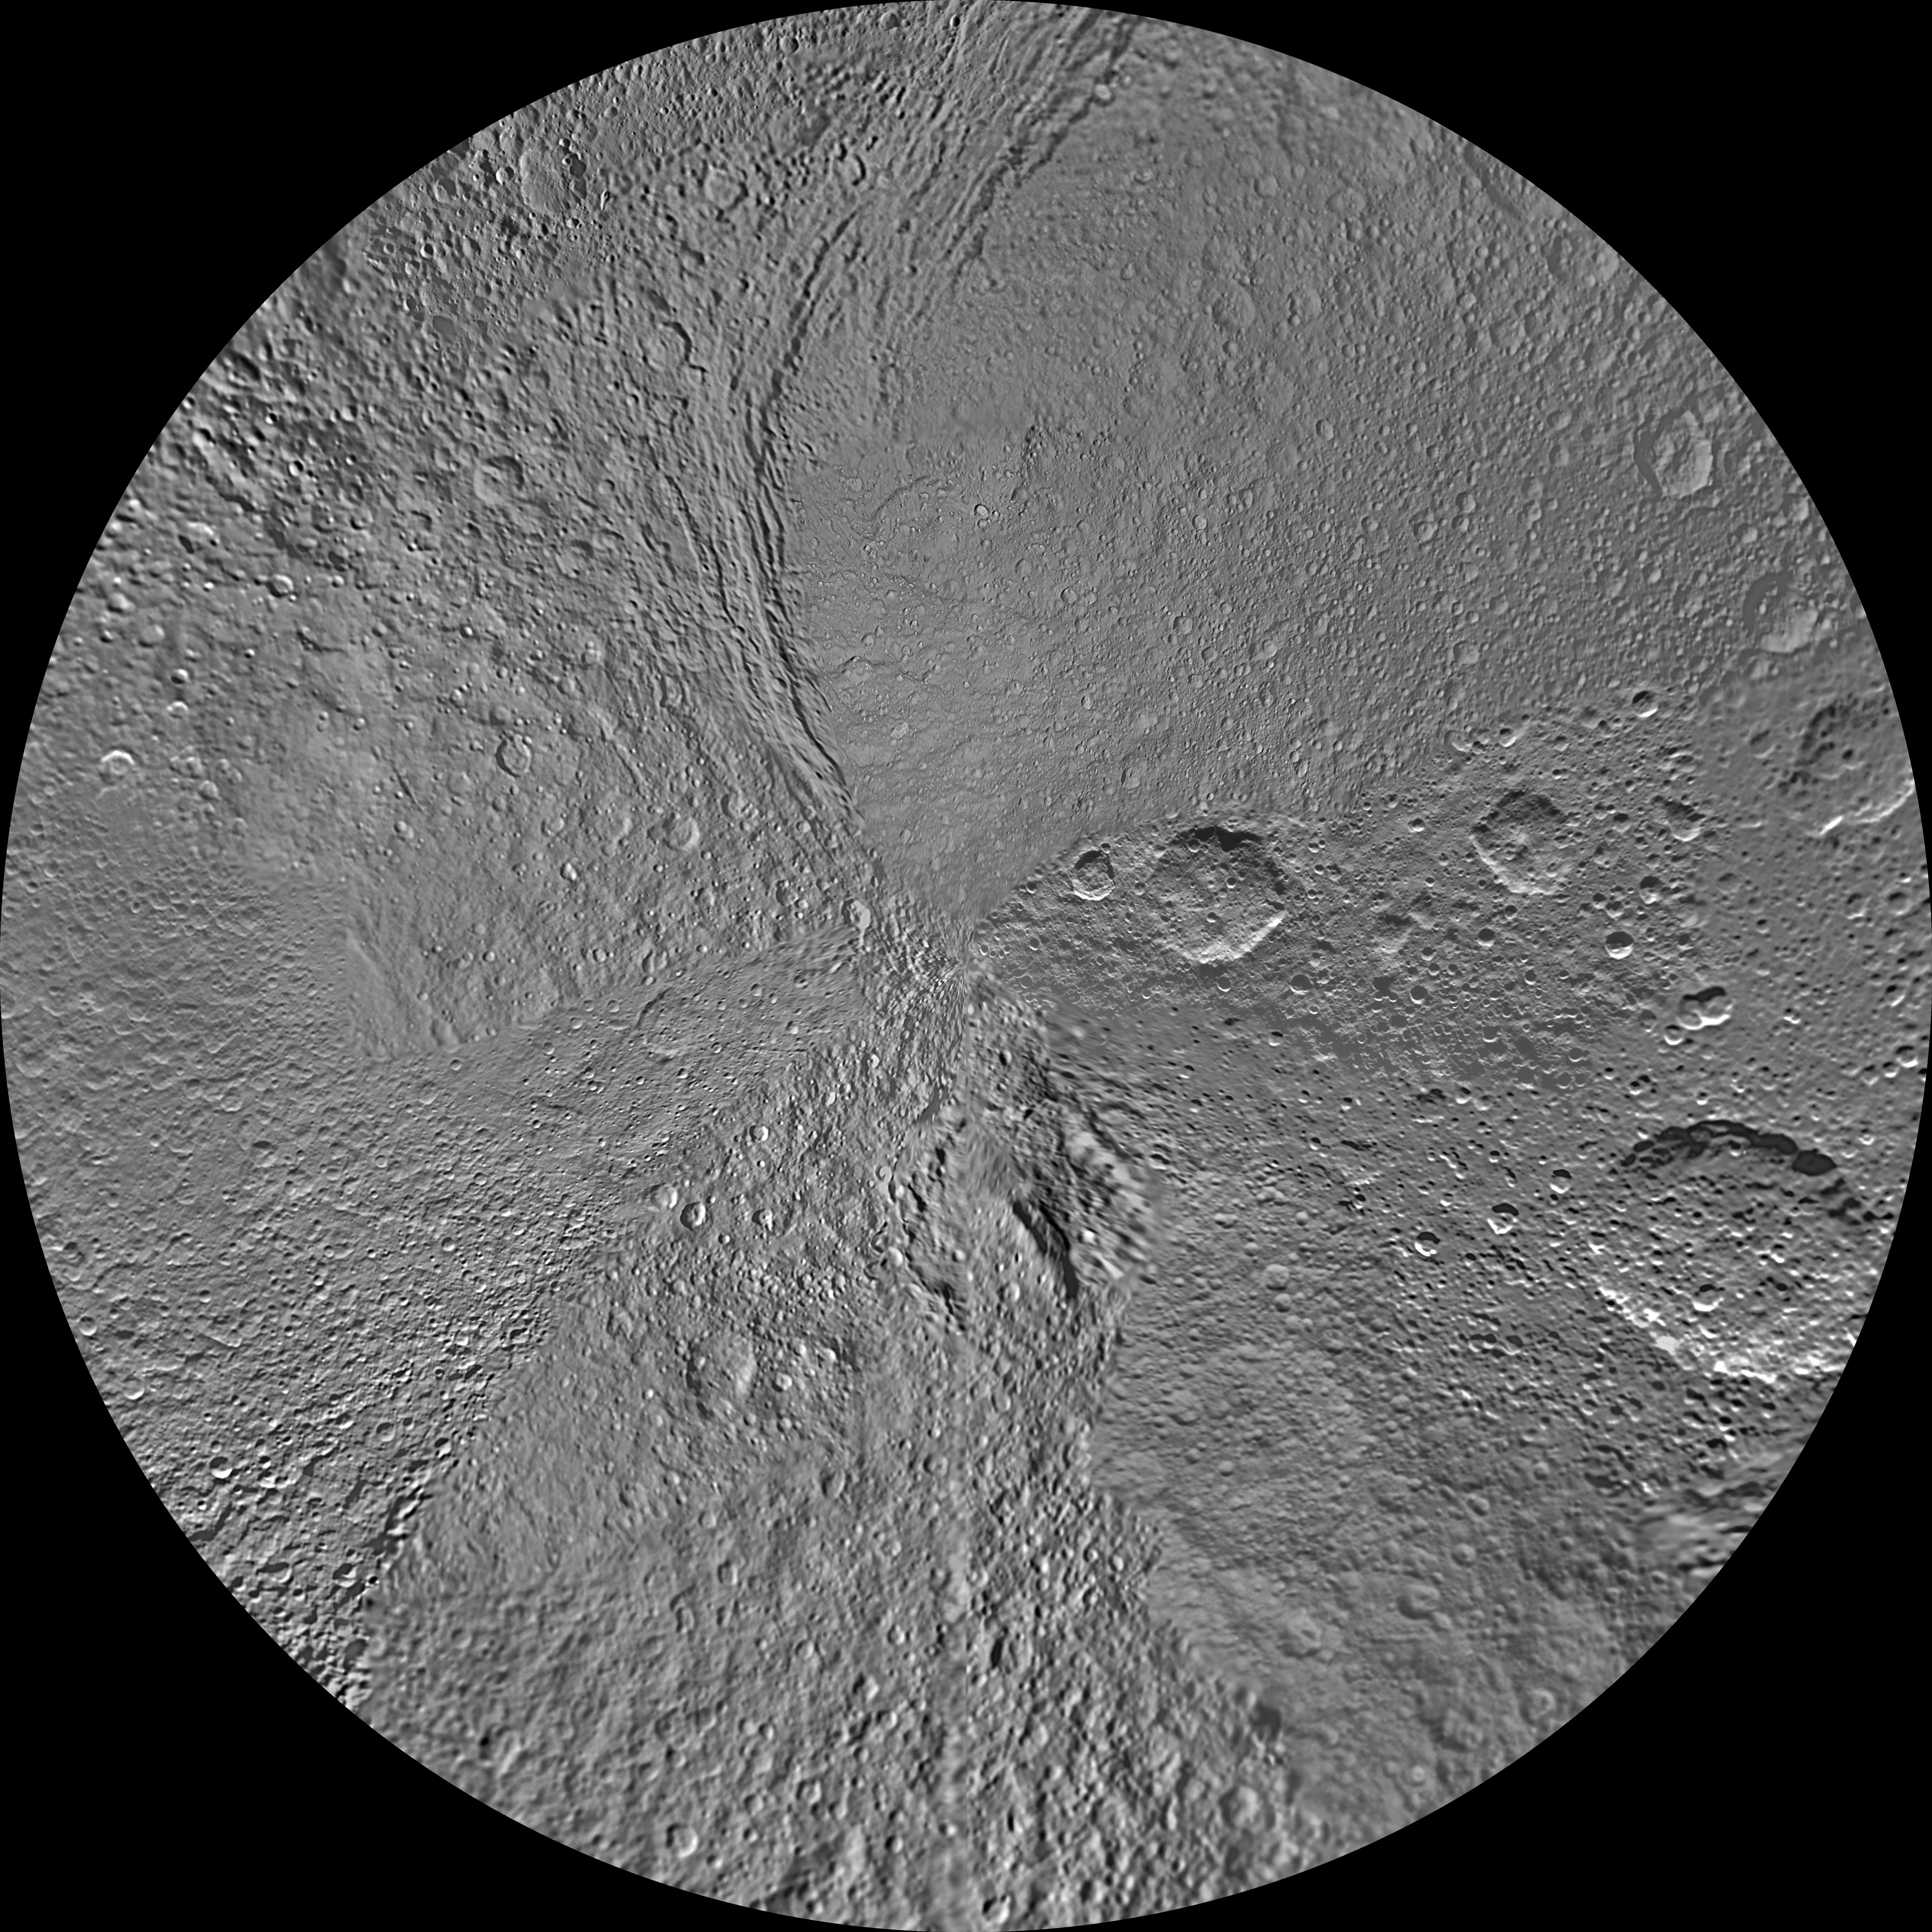

Tethys Polar Maps – February 2010

The northern and southern hemispheres of Tethys are seen in these polar stereographic maps, mosaicked from the best-available Cassini images.

Each map is centered on one of the poles, and surface coverage extends to the equator. Grid lines show latitude and longitude in 30-degree increments. The scale in the full-size versions of these maps is 293 meters (960 feet) per pixel. The mean radius of Tethys used for projection of these maps is 536.3 kilometers (333.2 miles).

The huge Odysseus Crater (450 kilometers or 280 miles across) can be seen in the upper left of the north pole map, in the northern latitudes between the leading hemisphere and side of Tethys facing away from Saturn. The large Penelope Crater is shown in the lower right of south pole map, in the southern latitudes of the trailing hemisphere of Tethys. See PIA08149 to learn more.

The Cassini-Huygens mission is a cooperative project of NASA, the European Space Agency and the Italian Space Agency. The Jet Propulsion Laboratory, a division of the California Institute of Technology in Pasadena, manages the mission for NASA’s Science Mission Directorate, Washington, D.C. The Cassini orbiter and its two onboard cameras were designed, developed and assembled at JPL. The imaging operations center is based at the Space Science Institute in Boulder, Colo.

Credit: NASA/JPL/Space Science Institute